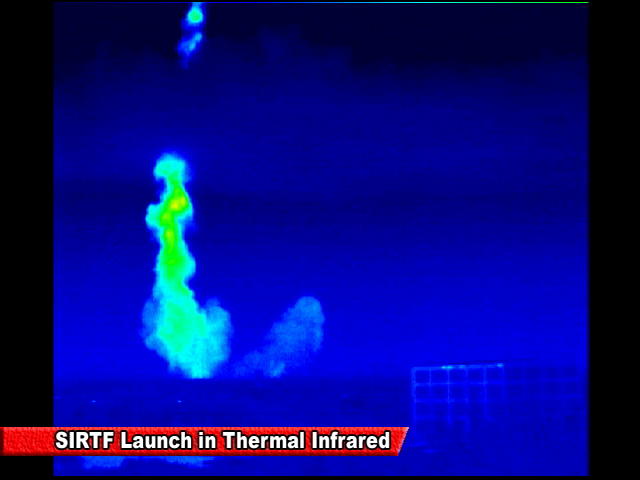

Spitzer Launch in Infrared

Screen grab from an infrared video of the launch of the Spitzer Space Telescope on August 25, 2003

Credit: NASA/JPL-Caltech